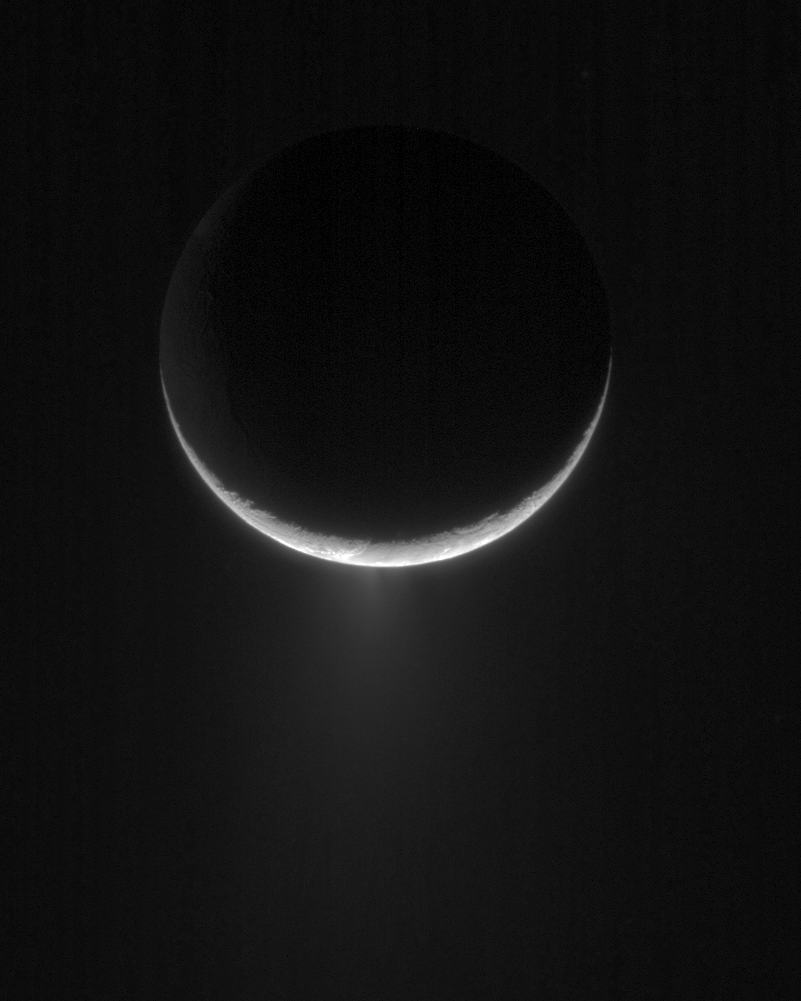

Icy Emanations

Peeking over the crescent of Enceladus, the Cassini spacecraft views the towering plume of ice particles erupting from the moon’s south polar region.

Multiple components of the overall plume are visible in this view of Enceladus (505 kilometers, or 314 miles across).

The image was taken in visible light with the Cassini spacecraft narrow-angle camera on April 24, 2007 at a distance of approximately 188,000 kilometers (117,000 miles) from Enceladus and at a Sun-Enceladus-spacecraft, or phase, angle of 153 degrees. Image scale is 1 kilometer (0.6 miles) per pixel.

The Cassini-Huygens mission is a cooperative project of NASA, the European Space Agency and the Italian Space Agency. The Jet Propulsion Laboratory, a division of the California Institute of Technology in Pasadena, manages the mission for NASA’s Science Mission Directorate, Washington, D.C. The Cassini orbiter and its two onboard cameras were designed, developed and assembled at JPL. The imaging operations center is based at the Space Science Institute in Boulder, Colo.

Credit: NASA/JPL/Space Science Institute